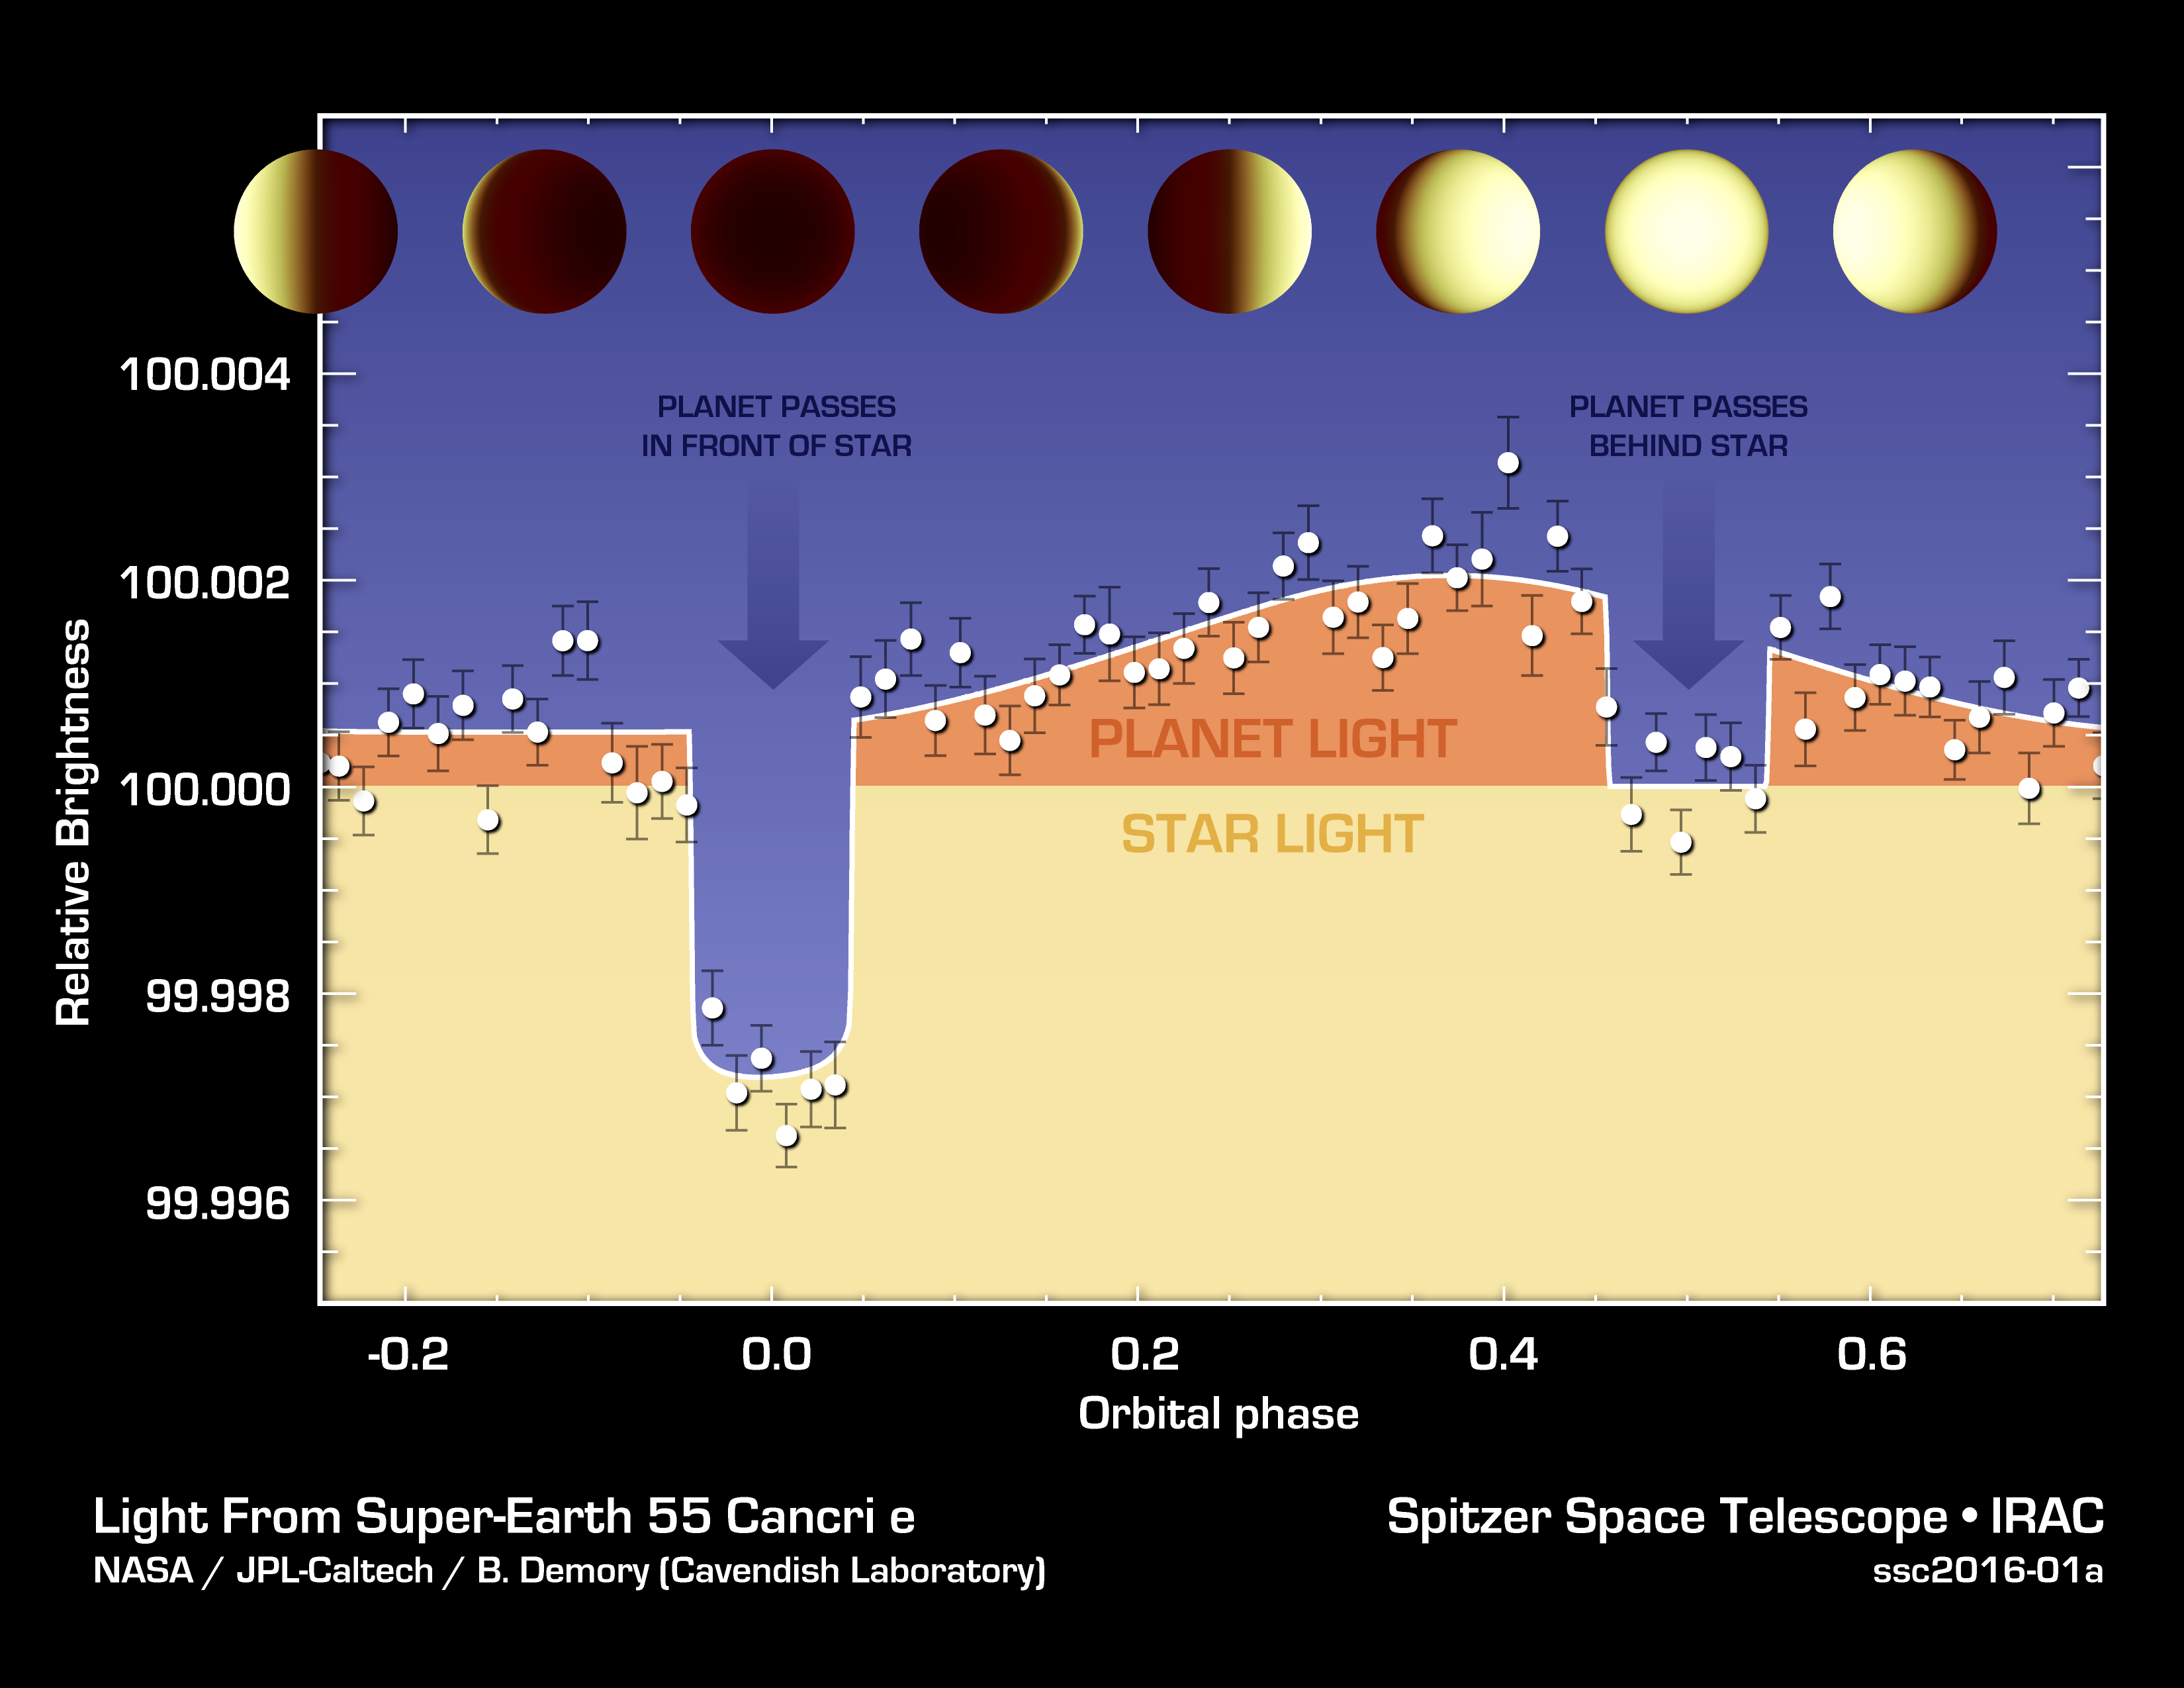

Hot N' Hotter Planet Measured by Spitzer

The varying brightness of an exoplanet called 55 Cancri e is shown in this plot of infrared data captured by NASA's Spitzer Space Telescope.

Spitzer stared at the 55 Cancri star system for 80 hours, capturing changes in the total light of the system from both the star and the planet 55 Cancri e, as the planet orbited around the star. When the planet passes in front of the star, it blocks some of the starlight and the total light does down, as seen in the graph. When the planet passes behind the star, its light is blocked, and total light goes down again but not by as much.

By analyzing light curves like these, astronomers can figure out how much light comes from just the planet alone represented by the orange, top part of the graph. The star's light remains fairly constant. They can also measure changes in the planet's light to learn about its temperature.

In this case, 55 Cancri e was found to have dramatically different temperatures on each of its sides (the planet is tidally locked, so one side, the day side, always faces the star). The day side of the planet is nearly 4,400 degrees Fahrenheit (2,700 Kelvin), and the cooler, night side is 2,060 degrees Fahrenheit (1400 Kelvin).

Credit: NASA/JPL-Caltech/University of Cambridge